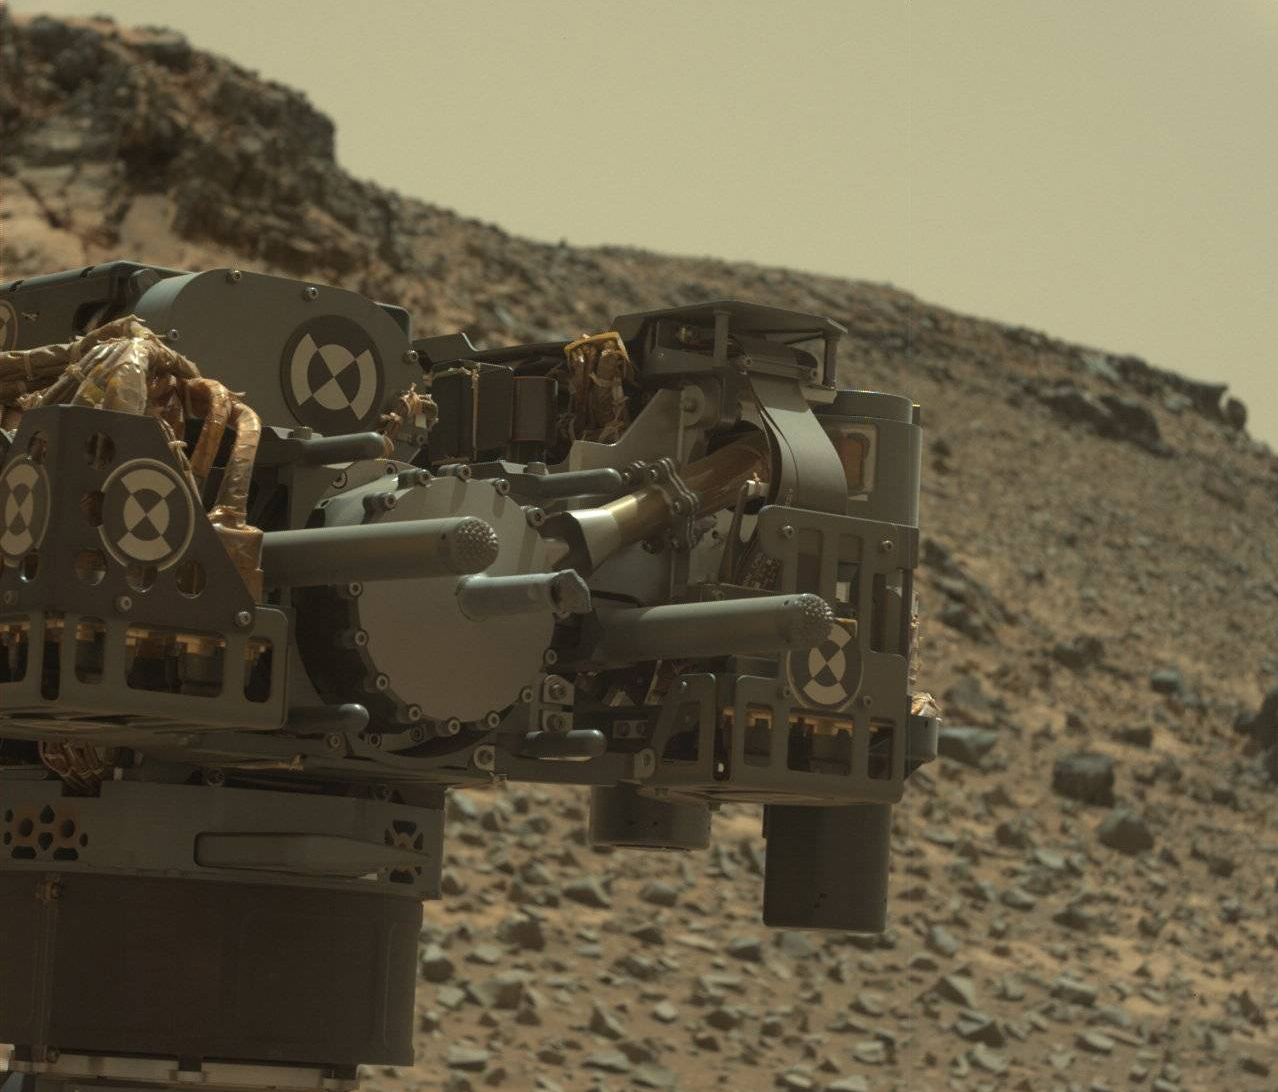

Curiosity’s Drill After Drilling at ‘Telegraph Peak’

This view from the Mast Camera (Mastcam) on NASA’s Curiosity Mars rover shows the rover’s drill just after finishing a drilling operation at a target rock called “Telegraph Peak” on Feb. 24, 2015, the 908th Martian day, or sol, of the rover’s work on Mars. Three sols later, a fault-protection action by the rover halted a process of transferring sample powder that was collected during this drilling.

The image is in raw color, as recorded directly by the camera, and has not been white-balanced.

The fault-protection event, triggered by an irregularity in electrical current, led to engineering tests in subsequent days to diagnose the underlying cause.

Mastcam was built by Malin Space Science Systems, San Diego. NASA’s Jet Propulsion Laboratory, a division of the California Institute of Technology in Pasadena, manages the Mars Science Laboratory Project for the NASA Science Mission Directorate, Washington. JPL designed and built the project’s Curiosity rover.

Credit: NASA/JPL-Caltech/MSSS